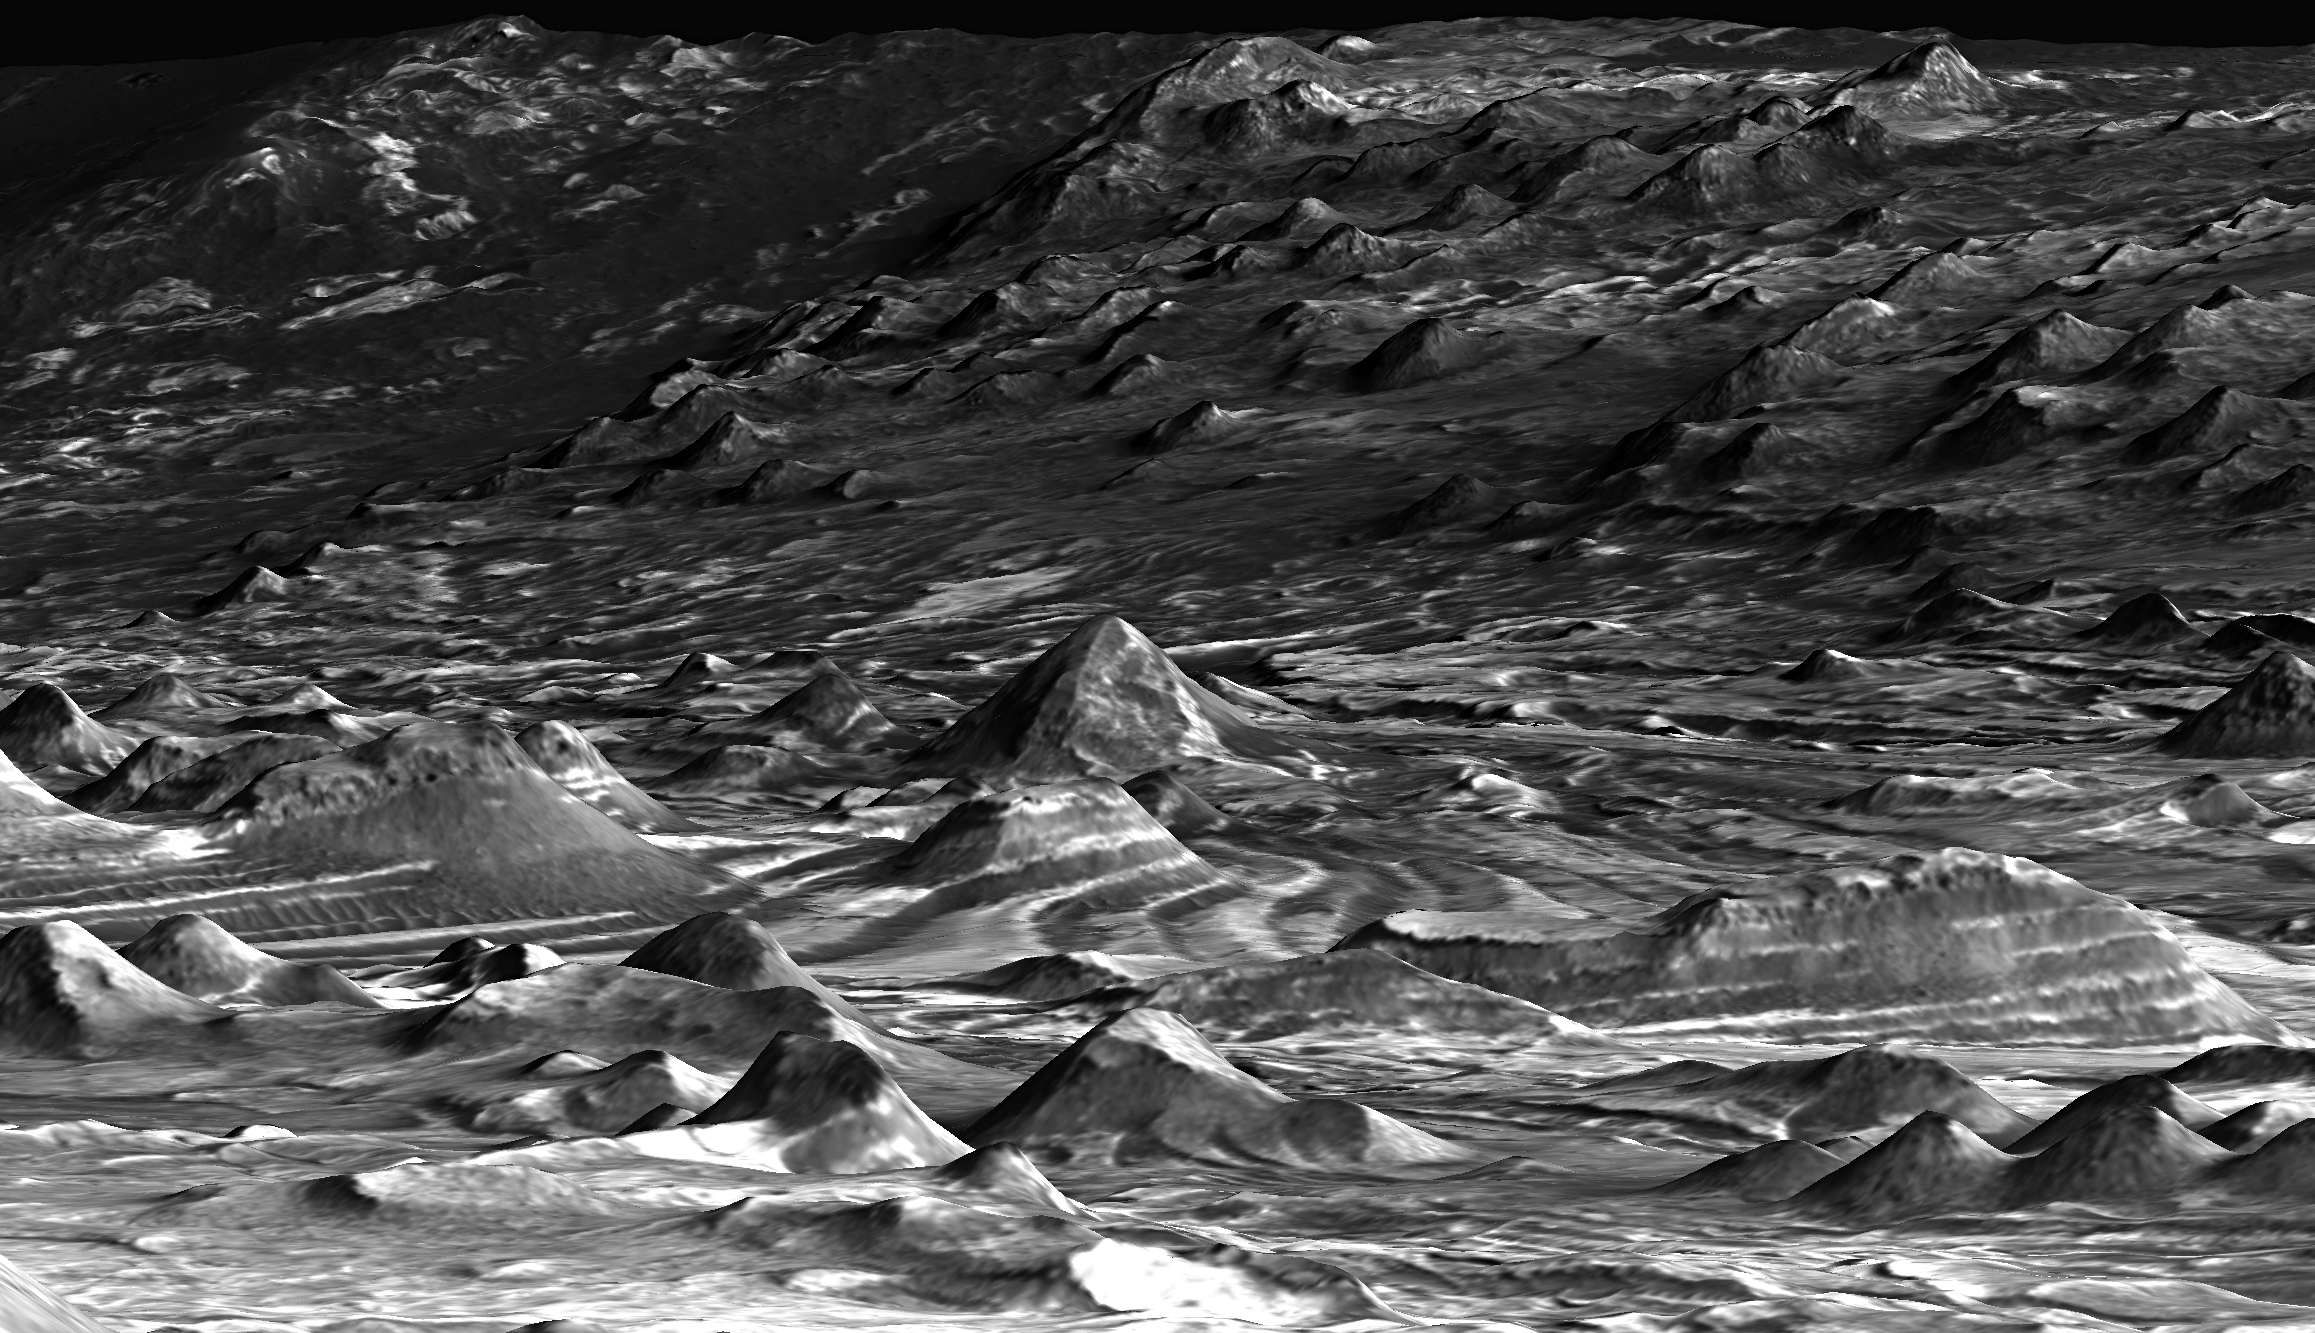

‘Hilltop’ View of the Terrain in Candor Chasma

This is a perspective view of a scene within Mars’ Candor Chasma based on stereo imaging by the High Resolution Imaging Science Experiment (HiRISE) camera aboard NASA’s Mars Reconnaissance Orbiter. It shows how the surface would appear to a person standing on top of one of the many hills in the region and facing southeast.

The hills in the foreground are several tens of meters to about 100 meters (tens of yards to about 100 yards) wide and several tens of meters or yards tall. The light-toned layers of rock likely consist of material laid down by the wind or under water. The dark-toned material is a layer of windblown sand on the surface. The orientations of these layers were measured in three dimensions in order to understand the region’s geologic history. The particular patterns in which these rocks are oriented to the surrounding Candor Chasma are most consistent with the idea that the layers formed as basin-filling sediment, analogous to the sedimentary rocks of the Paradox Basin in southeastern Utah. This implies that these sediments are younger than the formation of the chasm, providing important constraints on the maximum age of groundwater (about 3.7 billion years) within the region.

The width of the scene at bottom of the image is approximately 500 meters (1,640 feet). There is no vertical exaggeration.

The detailed three-dimensional information of the area comes from a pair of HiRISE observations.

Credit: NASA/JPL-Caltech/Univ. of Arizona